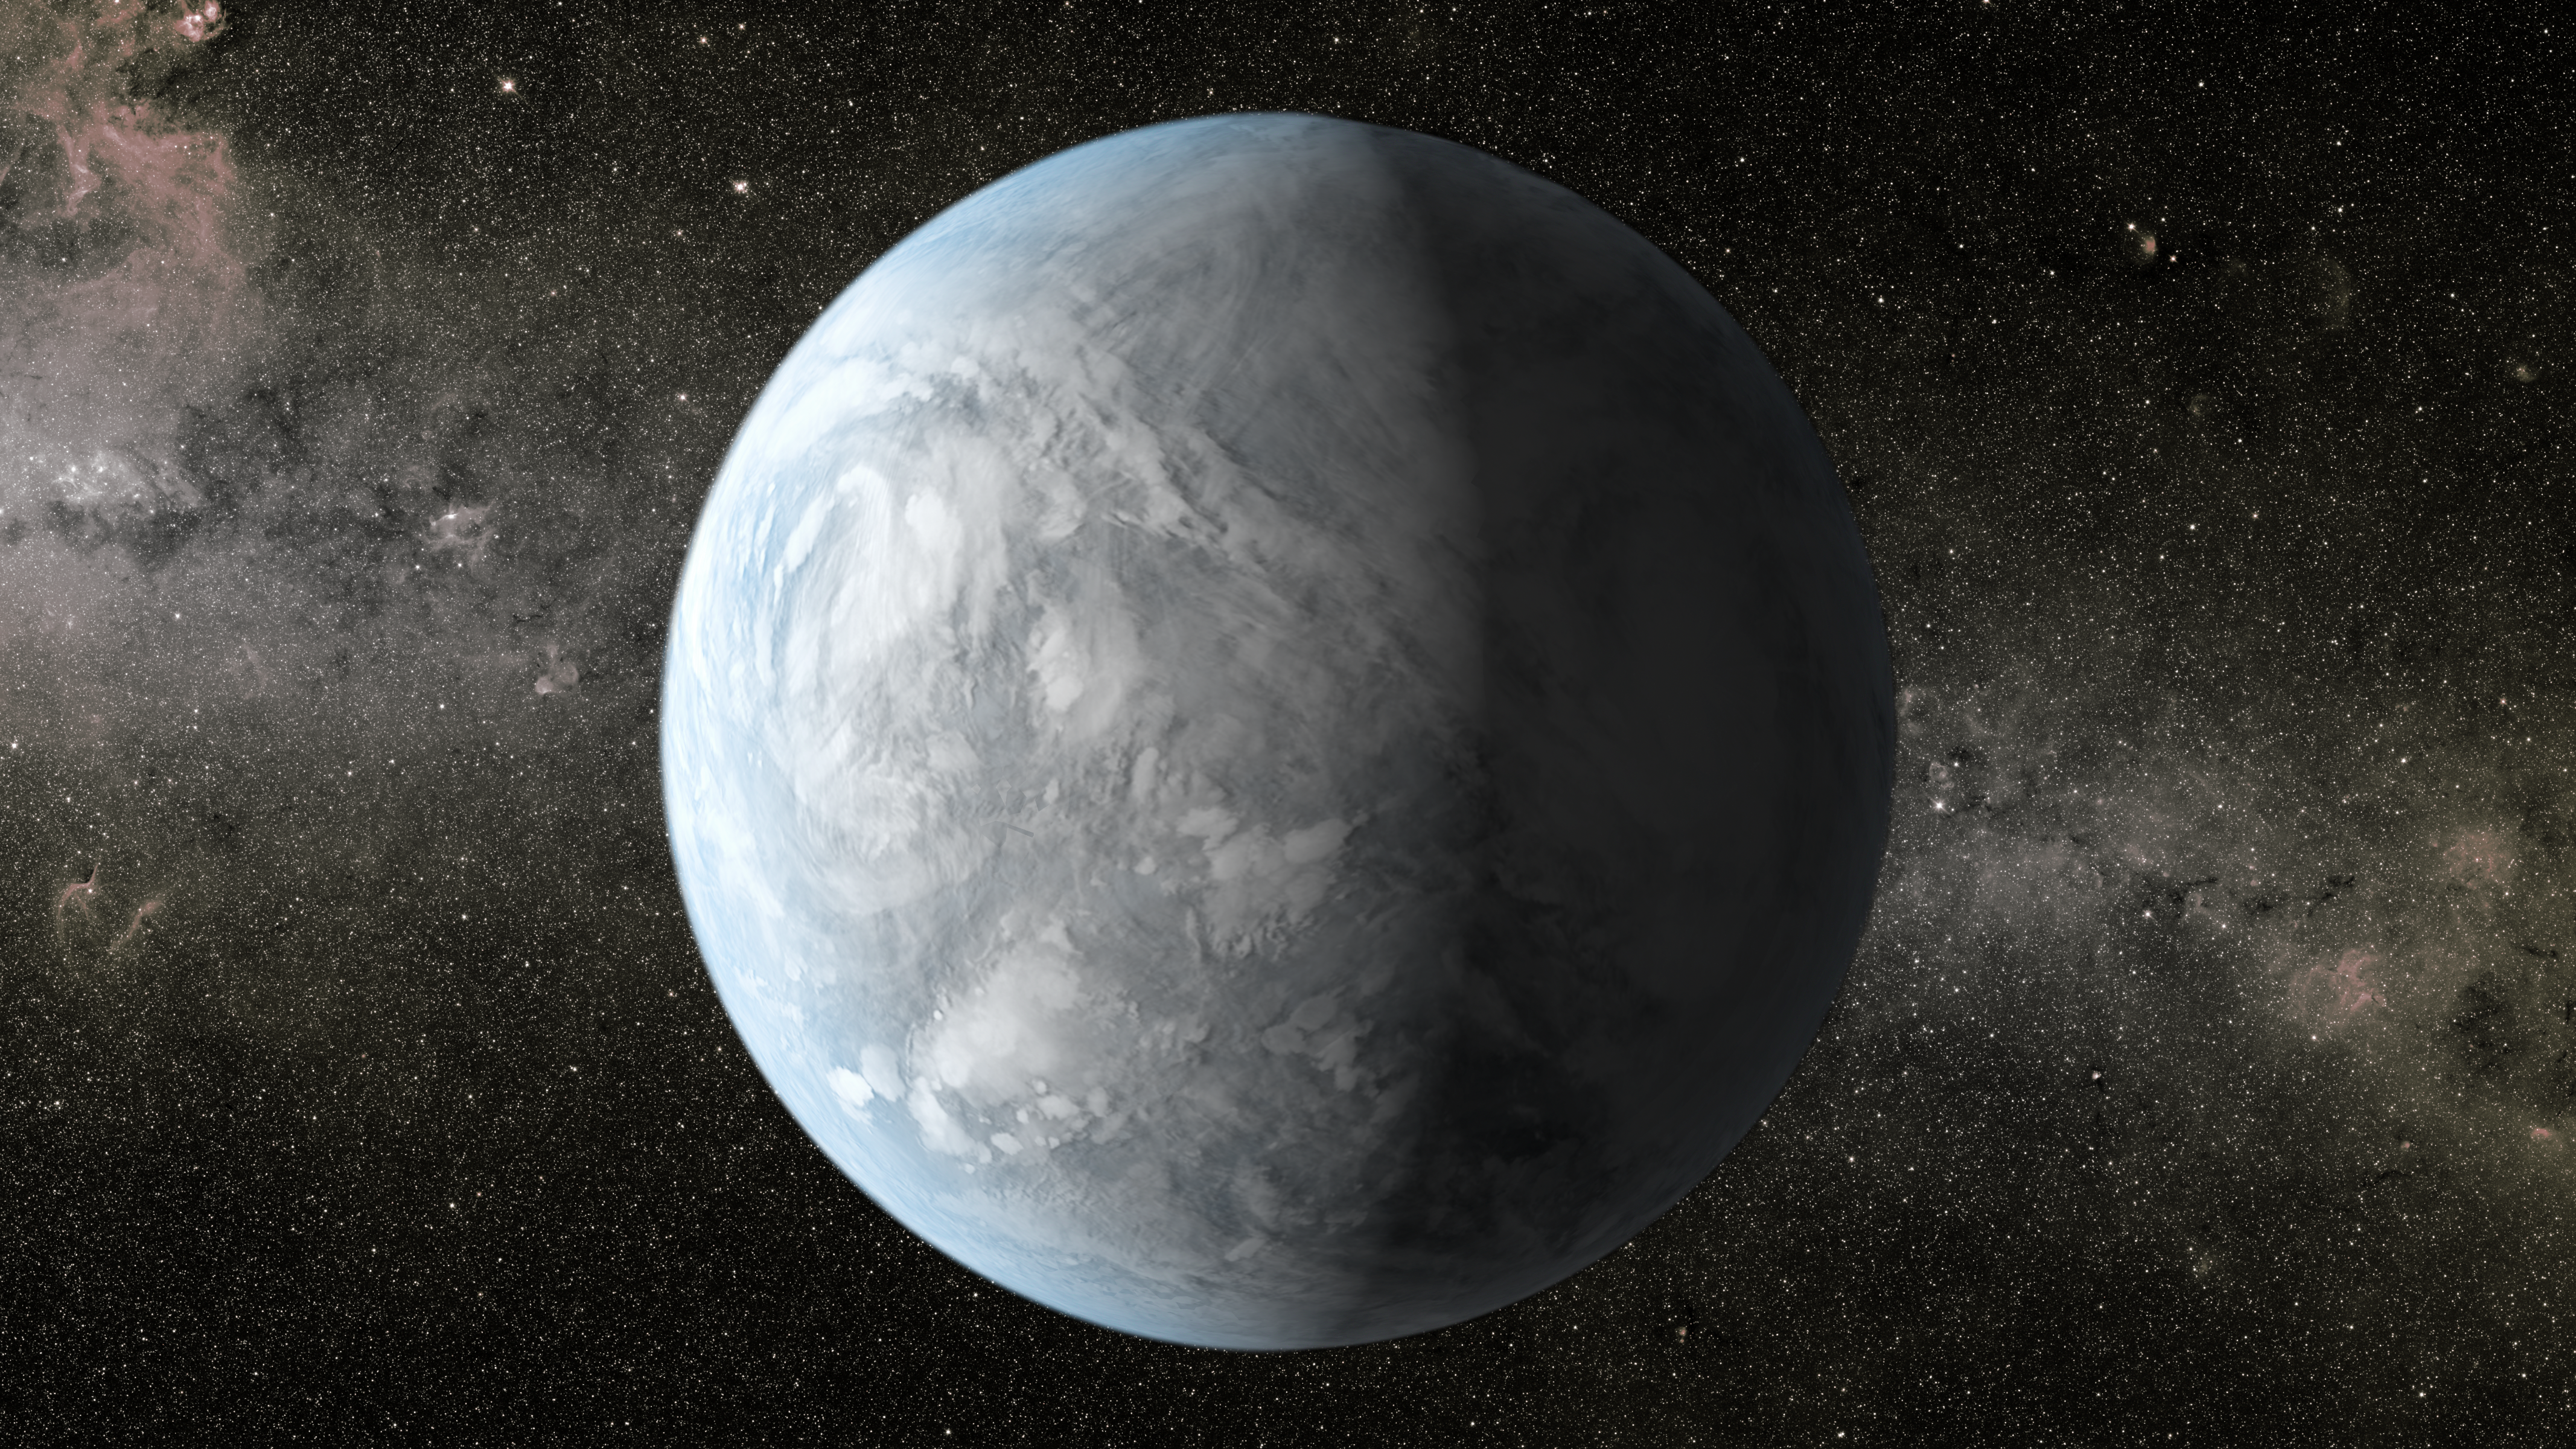

Kepler-62e (Artist Concept)

The artist’s concept depicts Kepler-62e, a super-Earth-size planet in the habitable zone of a star smaller and cooler than the sun, located about 1,200 light-years from Earth in the constellation Lyra.

Kepler-62e orbits it’s host star every 122 days and is roughly 60 percent larger than Earth in size. Scientists do not know if Kepler-62e is a waterworld or if it has a solid surface, but its discovery signals another step closer to finding a world similar to Earth.

NASA’s Ames Research Center in Moffett Field, Calif., manages Kepler’s ground system development, mission operations and science data analysis. JPL managed the Kepler mission’s development.

Credit: NASA/Ames/JPL-Caltech